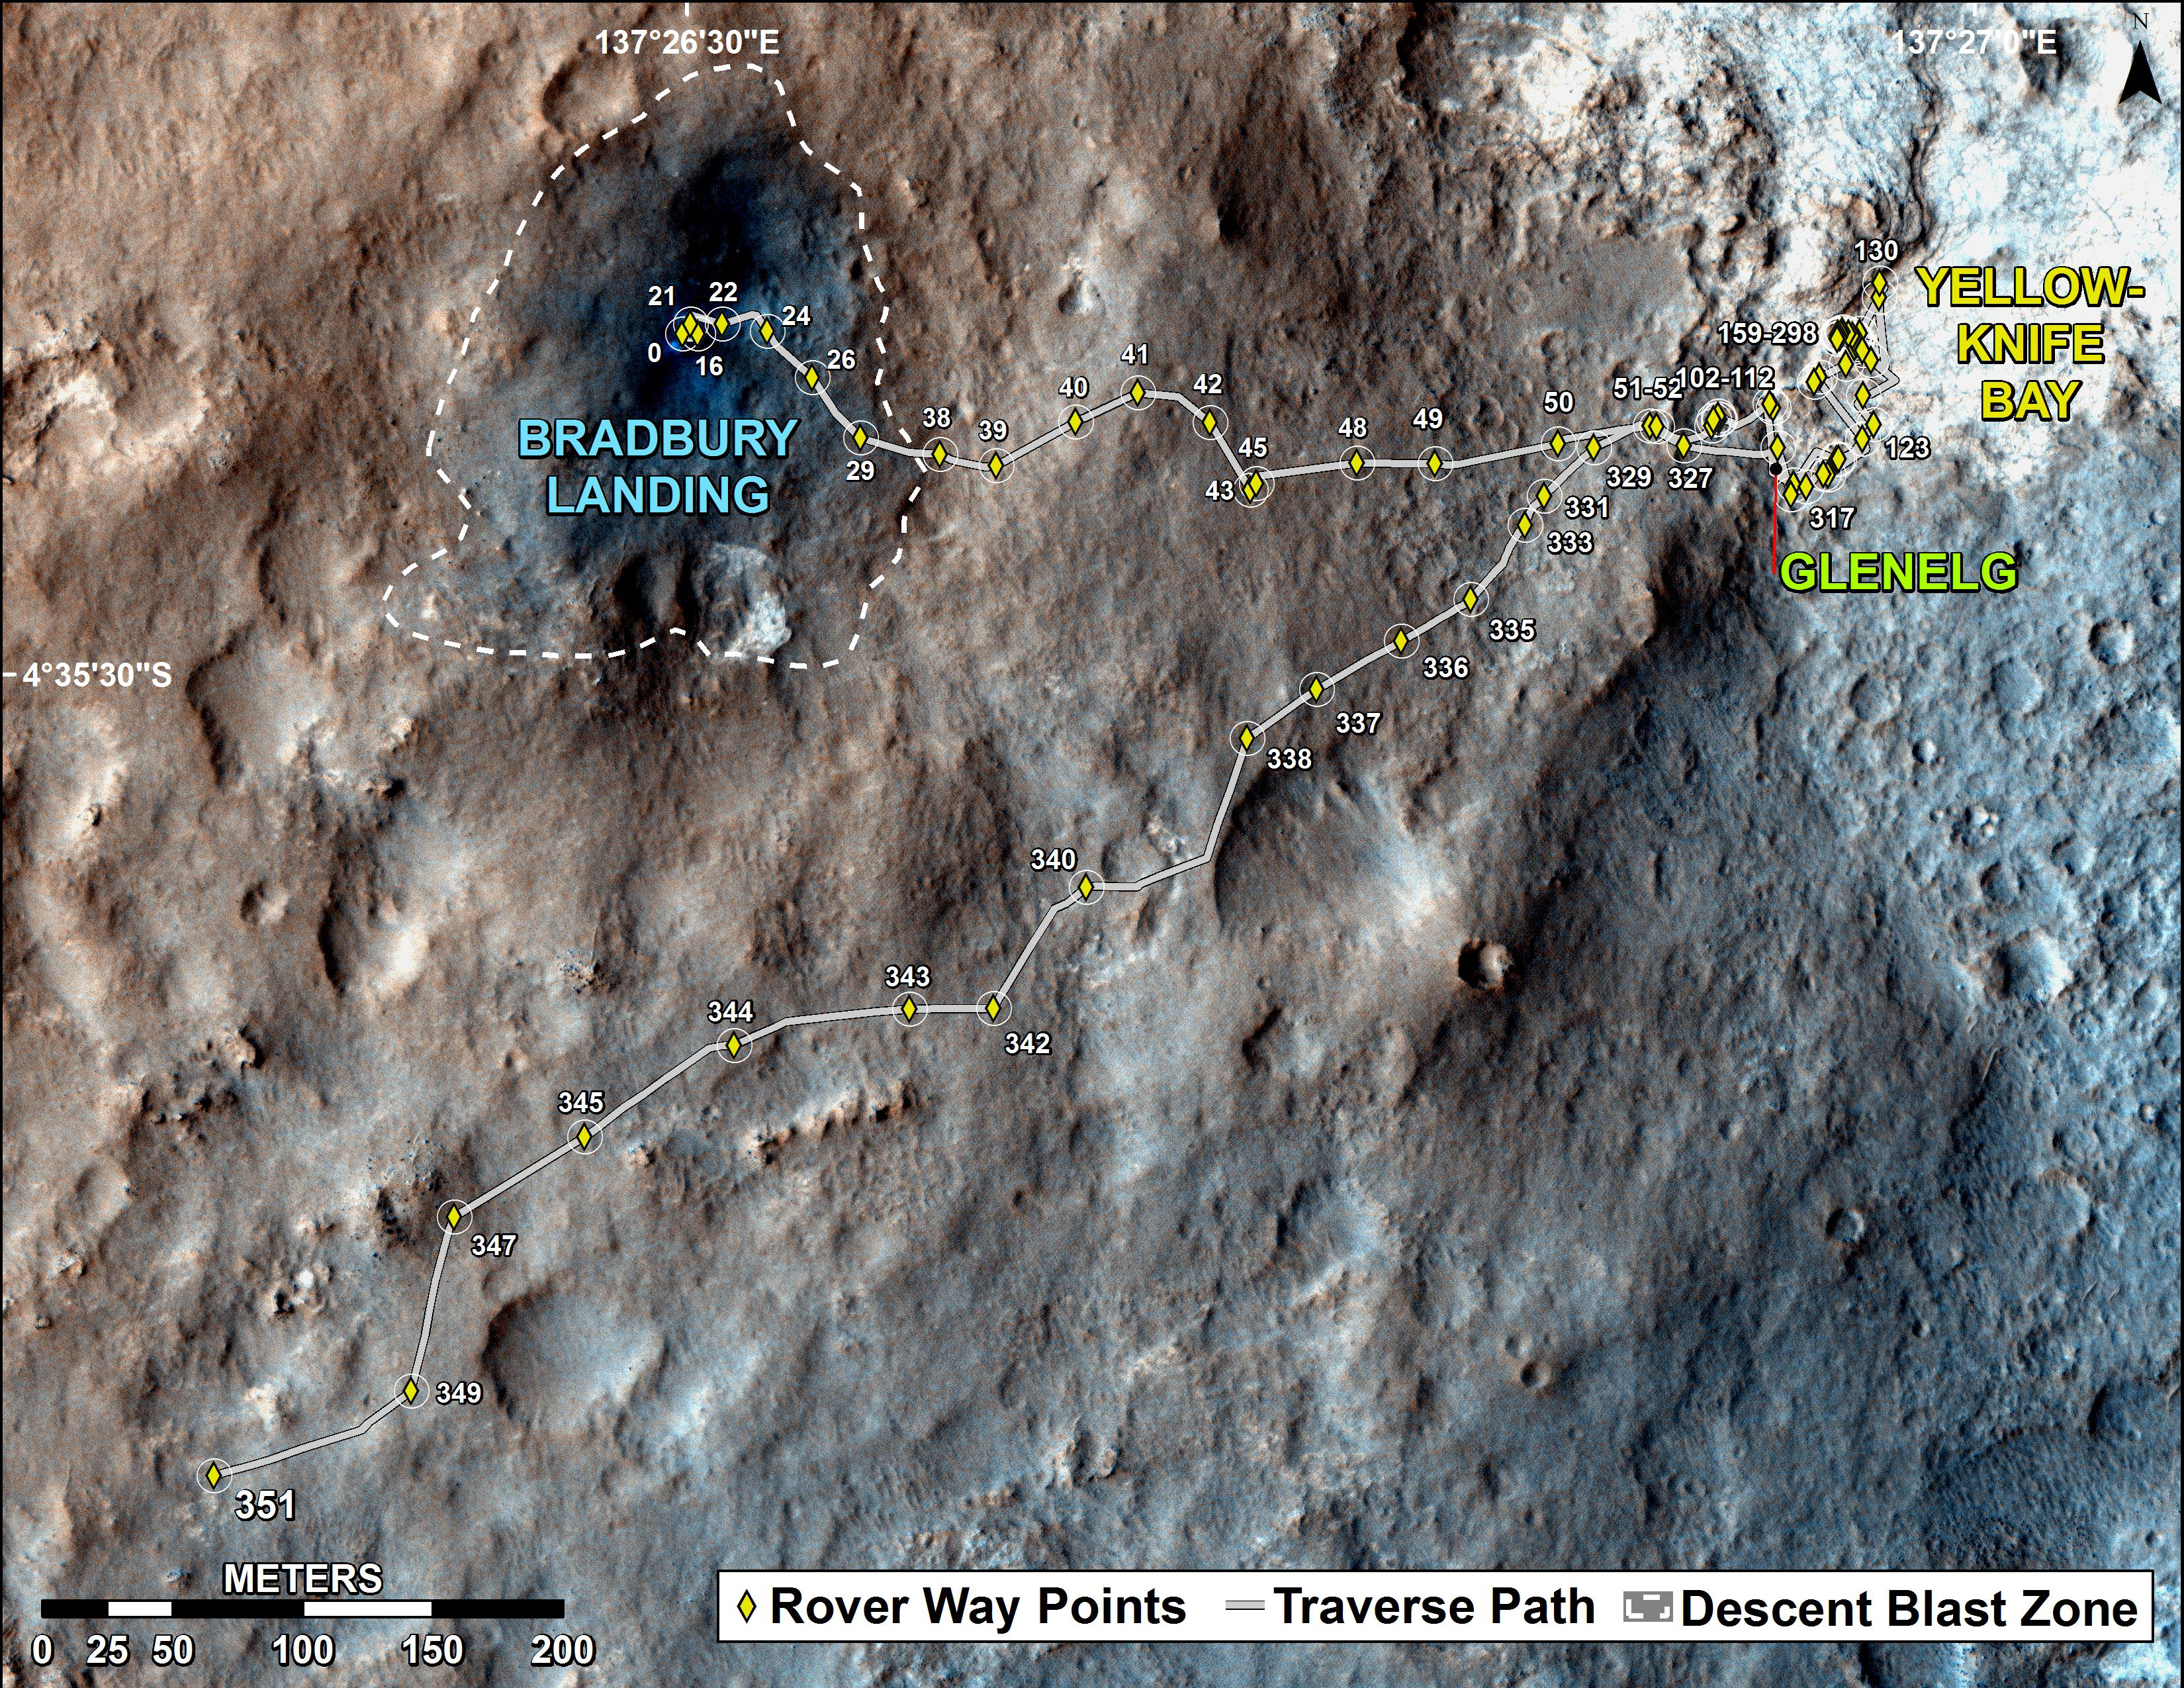

Full Curiosity Traverse Passes One-Mile Mark

The total distance driven by NASA’s Mars rover Curiosity passed the one-mile mark a few days before the first anniversary of the rover’s landing on Mars.

This map traces where Curiosity drove between landing at “Bradbury Landing” on Aug. 5, 2012, PDT, (Aug. 6, 2012 (Universal Time and EDT) and the position reached during the mission’s 351st Martian day, or sol, (Aug. 1, 2013). The Sol 351 leg added 279 feet (85.1 meters) and brought the odometry since landing to about 1.05 miles (1,686 meters).

The mapped area is within Gale Crater and north of the mountain called Mount Sharp in the middle of the crater. After the first use of the drill, the rover’s main science destination will be on the lower reaches of Mount Sharp. For broader-context images of the area, see PIA16064 and PIA16058.

The base image from the map is from the High Resolution Imaging Science Experiment Camera (HiRISE) on NASA’s Mars Reconnaissance Orbiter.

Credit: NASA/JPL-Caltech/Univ. of Arizona